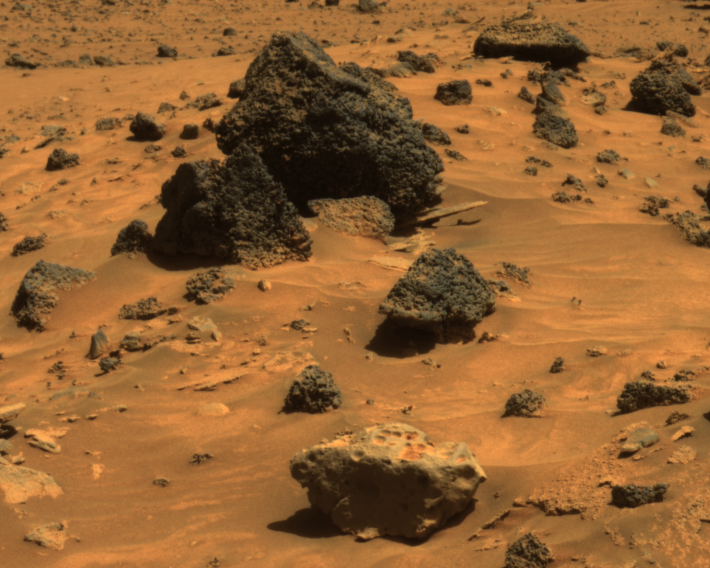

Possible Meteorite in ‘Columbia Hills’ on Mars

The rock in the center foreground of this picture is suspected of being an iron meteorite. The panoramic camera on NASA’s Mars Exploration Rover Spirit took this image during the rover’s 809th Martian day (April 12, 2006). The foreground rock, informally named “Allan Hills,” and a similar rock called “Zhong Shan,” just out of the field of view to the left, have a smoother texture and lighter tone than other rocks in the area.

The texture and glossiness of this pair reminded some members of the rover science team of a rock called “Heat Shield Rock,” which was observed by Opportunity, Spirit’s twin, in the Meridiani region of Mars more than a year ago. Examination of that rock’s composition confirmed it to be an iron meteorite (see PIA07269).

Observations of Allan Hills and Zhong Shan with Spirit’s miniature thermal emission spectrometer indicate that they are very reflective, like Heat Shield Rock. They are the first likely meteorites found by Spirit.

Rocks in the vicinity of Spirit’s winter station are being assigned informal names honoring Antarctic research stations. Zhong Shan is an Antarctic base established by China in 1989. Allan Hills is a site where meteorites are frequently collected because they are relatively easy to see as dark rocks on the bright Antarctic ice. The most famous Allan Hills meteorite from Antarctica actually came from Mars and landed on Earth. If the Zhong Chang and Allan Hills rocks seen by Spirit do turn out to be iron-rich meteorites, they may have originated from an asteroid and landed on Mars.

This view is an approximately true-color rendering that combines images taken through the panoramic camera’s 753-nanometer, 535-nanometer, and 432-nanometer filters. It is a portion of an image previously released (see PIA08095).

Credit: NASA/JPL/Cornell